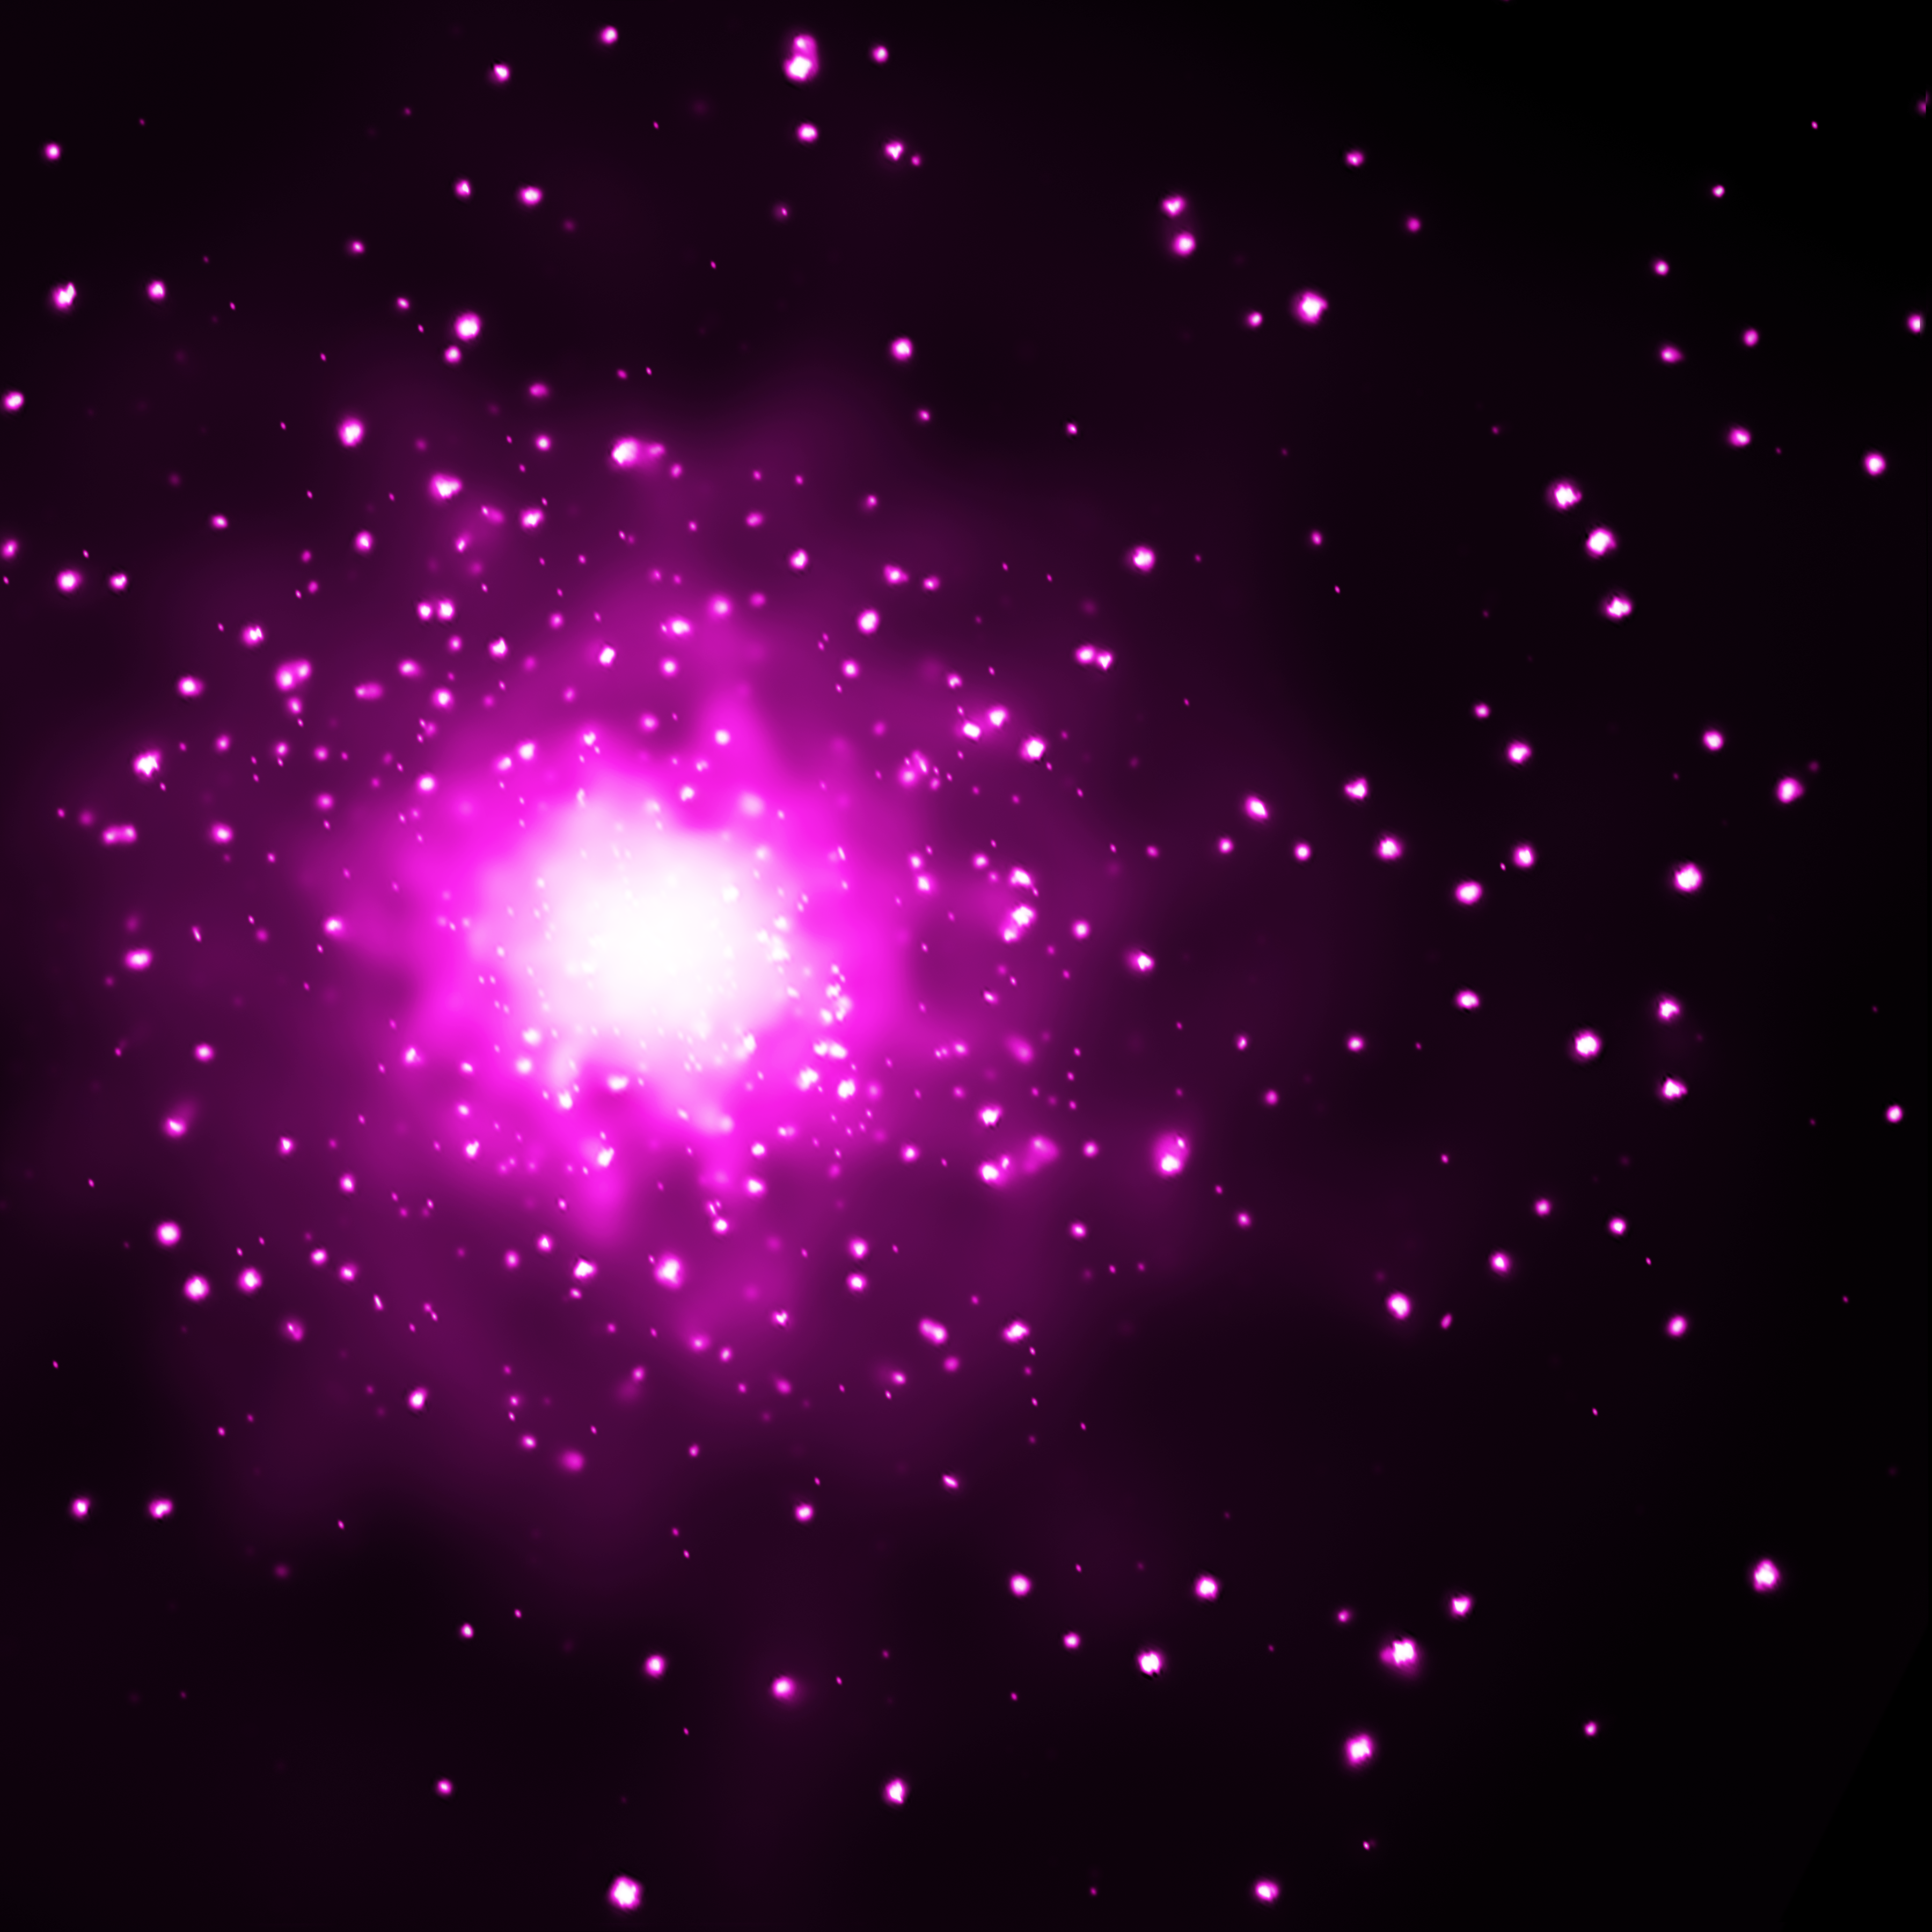

Galaxy M60 and M60-UCD1 (Chandra’s View)

Object Name: M60, M60-UCD1

Credit: NASA, ESA, CXC, and J. Strader (Michigan State University)